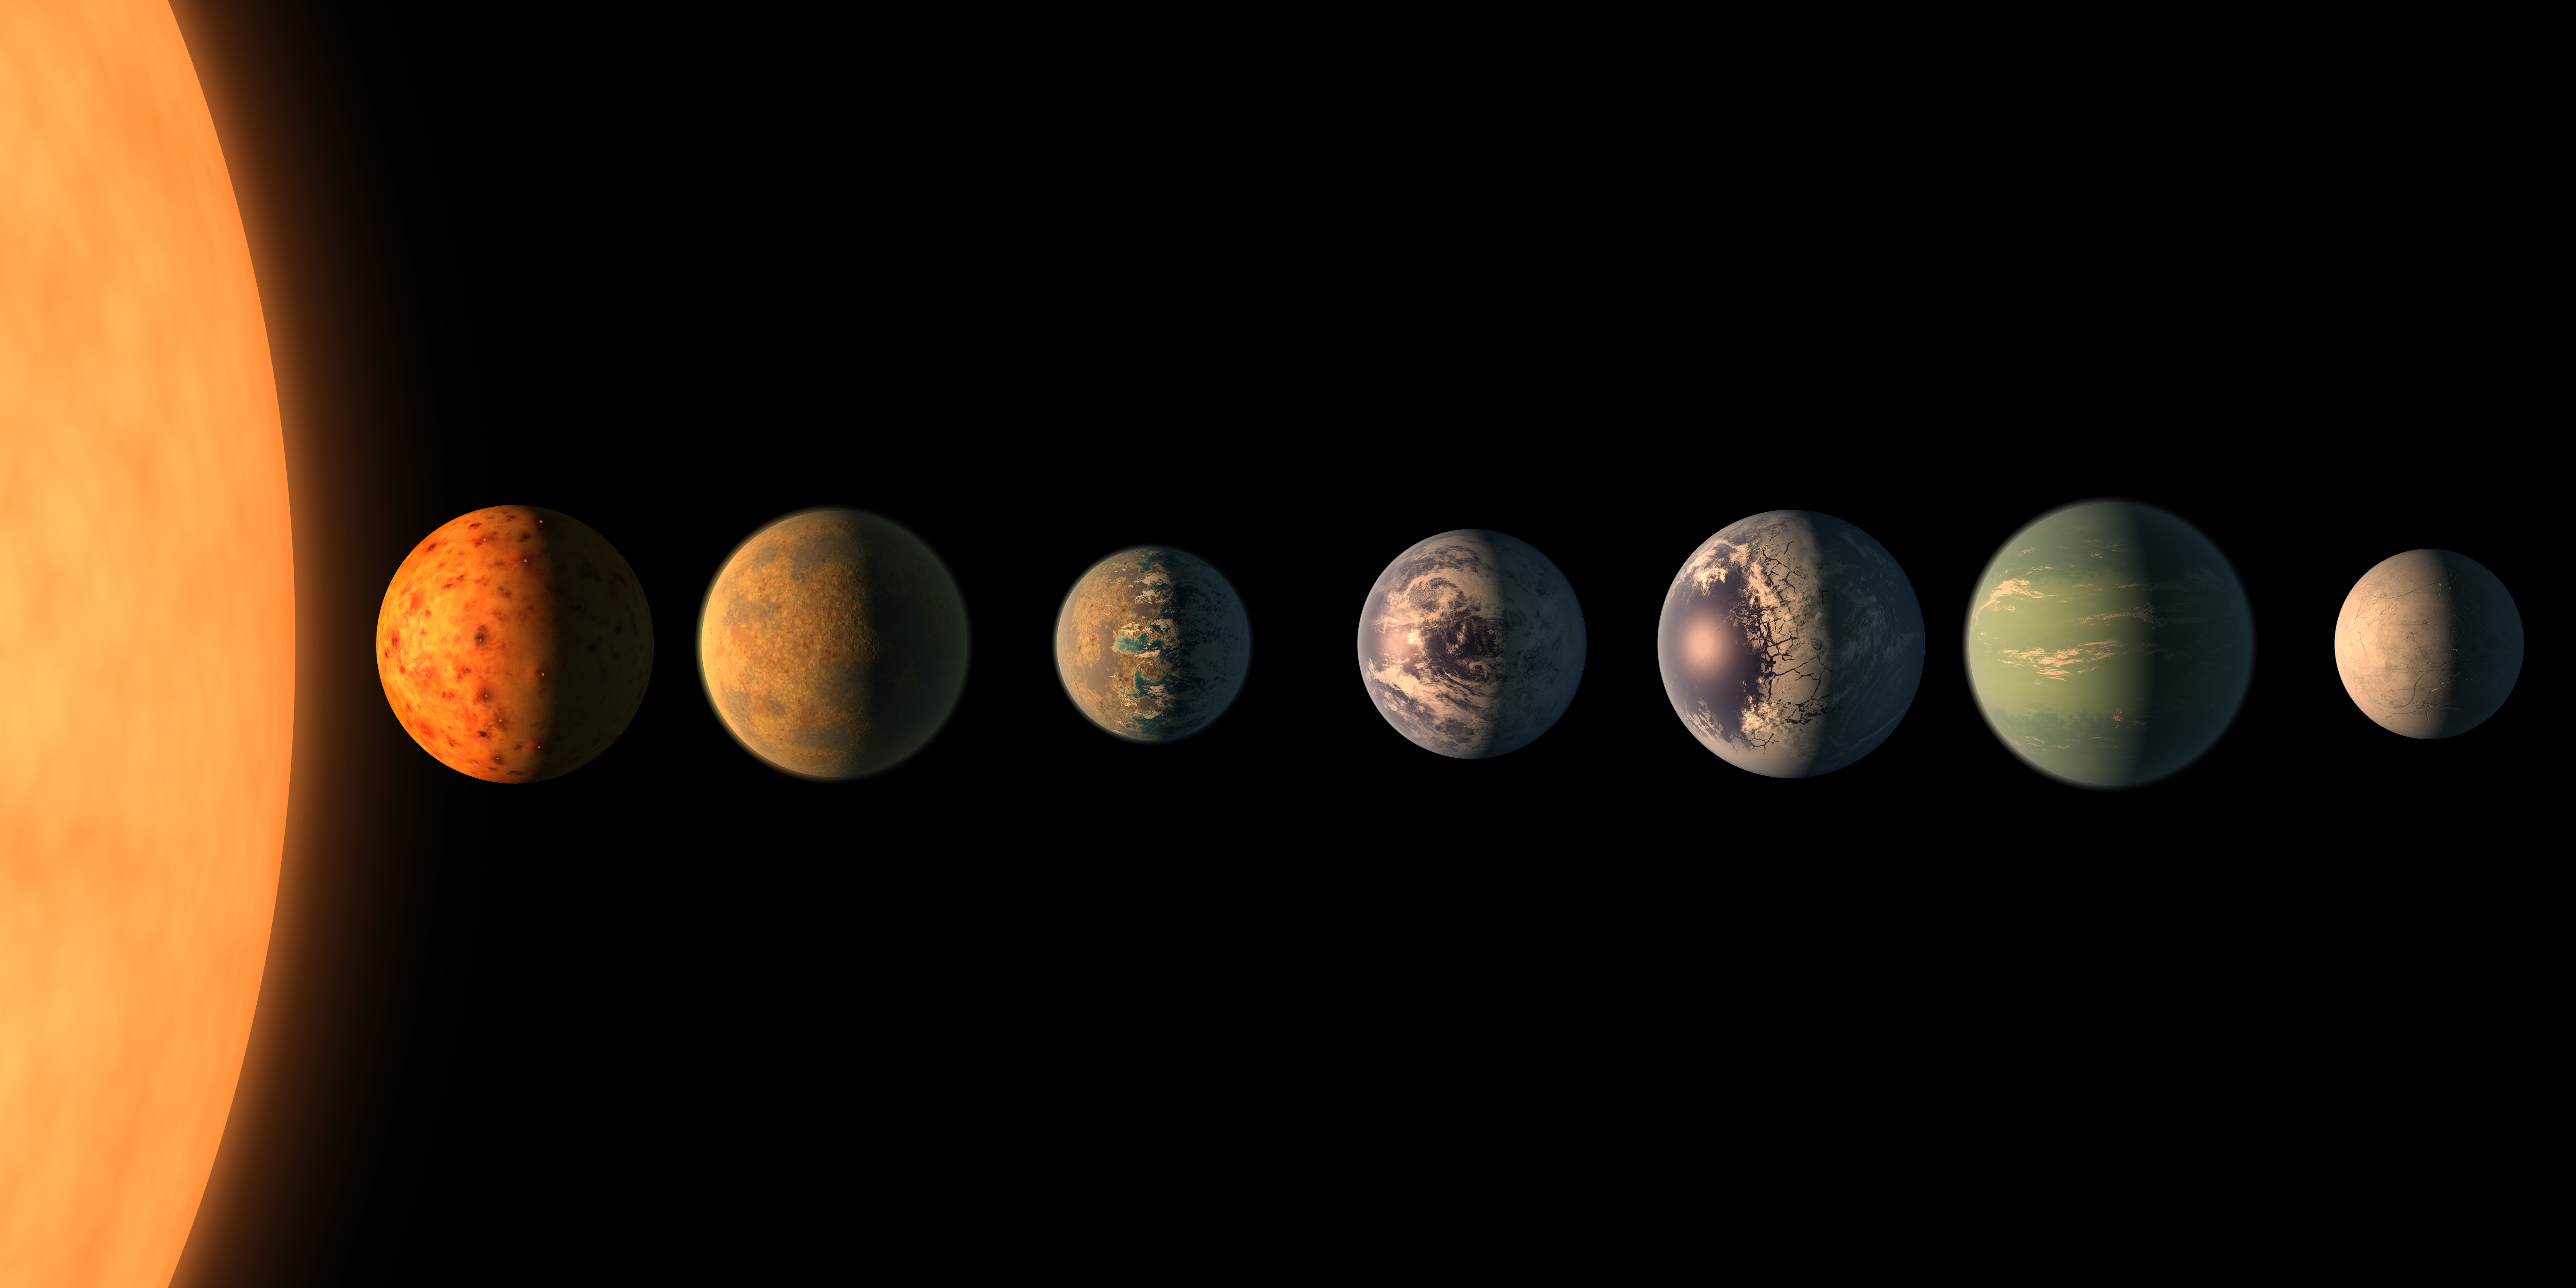

TRAPPIST-1 Planet Lineup

Annotated Version

This artist’s concept shows what the TRAPPIST-1 planetary system may look like, based on available data about the planets’ diameters, masses and distances from the host star. The system has been revealed through observations from NASA’s Spitzer Space Telescope and the ground-based TRAPPIST (TRAnsiting Planets and PlanetesImals Small Telescope) telescope, as well as other ground-based observatories. The system was named for the TRAPPIST telescope.

The seven planets of TRAPPIST-1 are all Earth-sized and terrestrial, according to research published in 2017 in the journal Nature. TRAPPIST-1 is an ultra-cool dwarf star in the constellation Aquarius, and its planets orbit very close to it.

They are likely all tidally locked, meaning the same face of the planet is always pointed at the star, as the same side of our moon is always pointed at Earth. This creates a perpetual night side and perpetual day side on each planet.

TRAPPIST-1b and c receive the most light from the star and would be the warmest. TRAPPIST-1e, f and g all orbit in the habitable zone, the area where liquid water is most likely to be detected. But any of the planets could potentially harbor liquid water, depending on their compositions.

In the imagined planets shown here, TRAPPIST-1b is shown as a larger analogue to Jupiter’s moon Io. TRAPPIST-1d is depicted with a narrow band of water near the terminator, the divide between a hot, dry day and an ice-covered night side. TRAPPIST-1e and TRAPPIST-1f are both shown covered in water, but with progressively larger ice caps on the night side. TRAPPIST-1g is portrayed with an atmosphere like Neptune’s, although it is still a rocky world. TRAPPIST-1h, the farthest from the star, would be the coldest. It is portrayed here as an icy world, similar to Jupiter’s moon Europa, but the least is known about it.

NASA’s Jet Propulsion Laboratory, Pasadena, California, manages the Spitzer Space Telescope mission for NASA’s Science Mission Directorate, Washington. Science operations are conducted at the Spitzer Science Center at Caltech, also in Pasadena. Spacecraft operations are based at Lockheed Martin Space Systems Company, Littleton, Colorado. Data are archived at the Infrared Science Archive housed at Caltech/IPAC. Caltech manages JPL for NASA.

Credit: NASA/JPL-Caltech